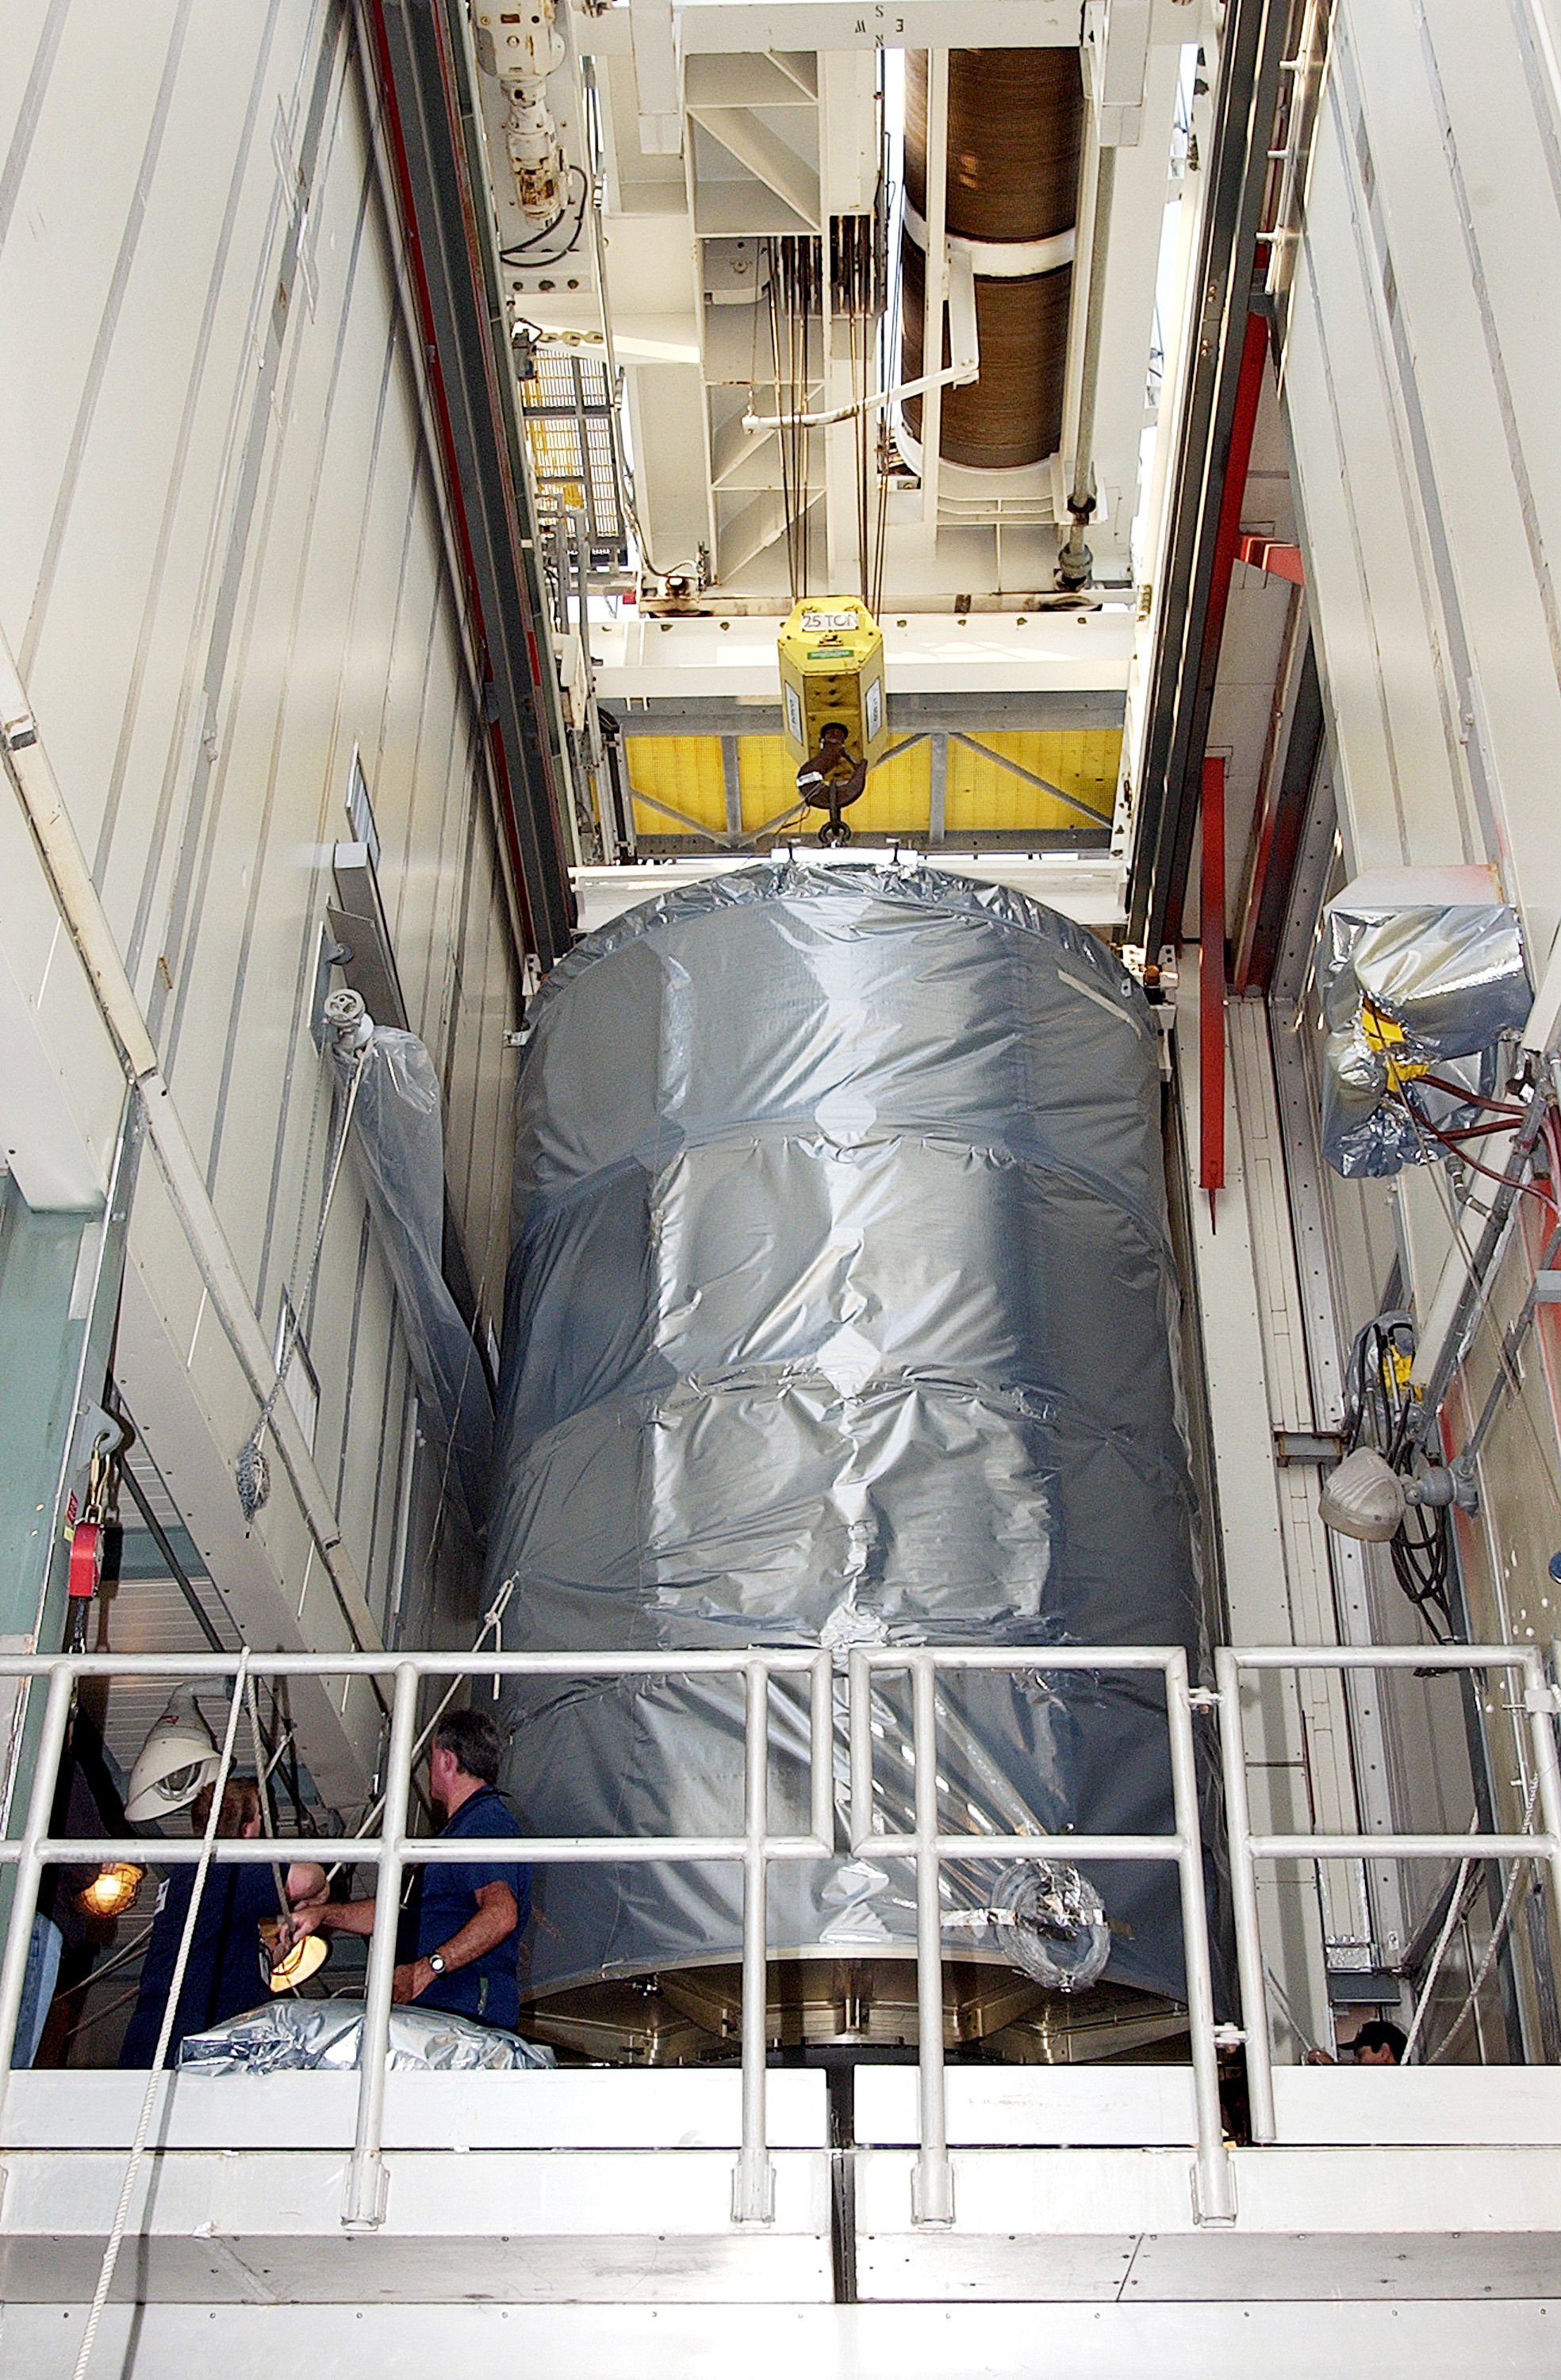

First Launch Attempt

The Spitzer Space Telescope was enclosed in a protective canister, transferred to the top of a Delta II rocket, but not launched due to engineering concerns that delayed the launch. The rocket initially meant to launch Spitzer was then used for a Mars mission, which had a more restricted launch window, and the Spitzer launch was delayed until August 25, 2003.

Credit: NASA/KSC